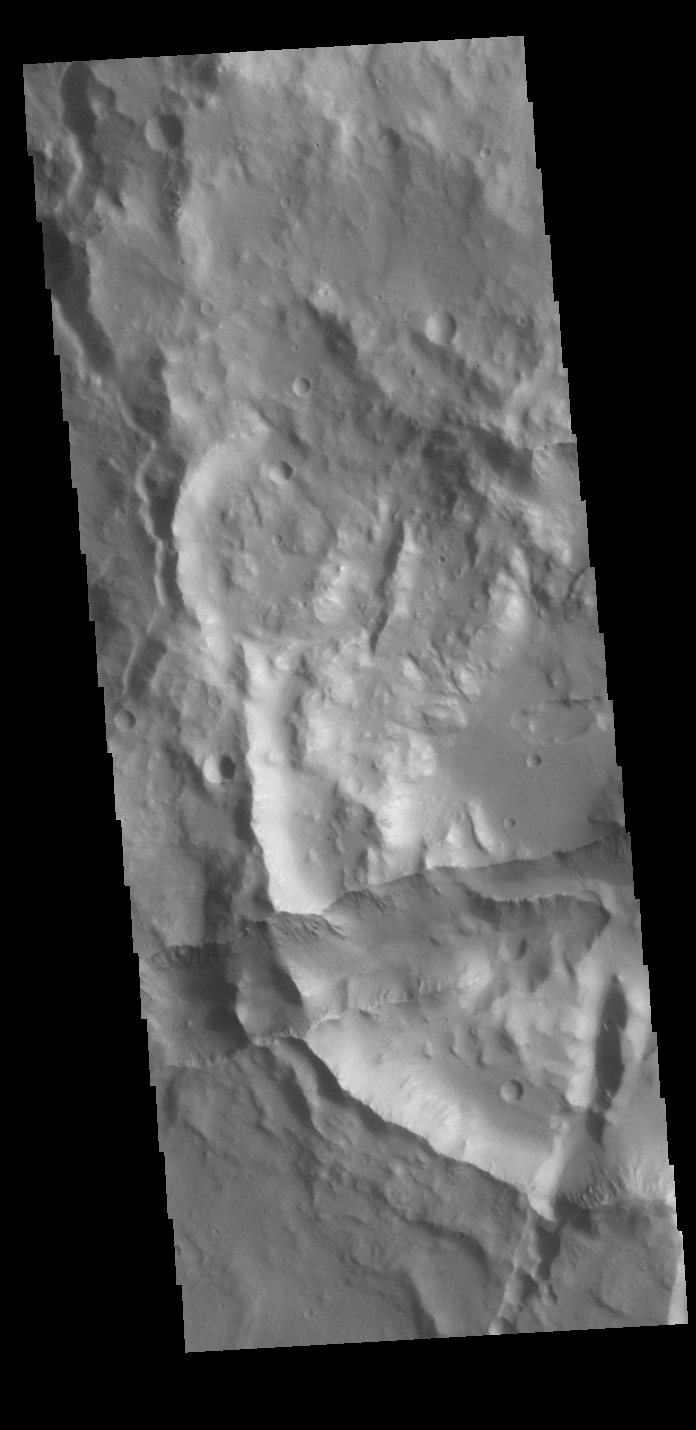

Xanthe Terra

This image shows a portion of the margin between the higher elevations of Xanthe Terra and the lower elevations of Hydraotes Chaos. The linear depression in the bottom half of the image is a graben, a tectonic feature created by the movement of a block of material downward along paired faults.

Credit: NASA/JPL-Caltech/ASU